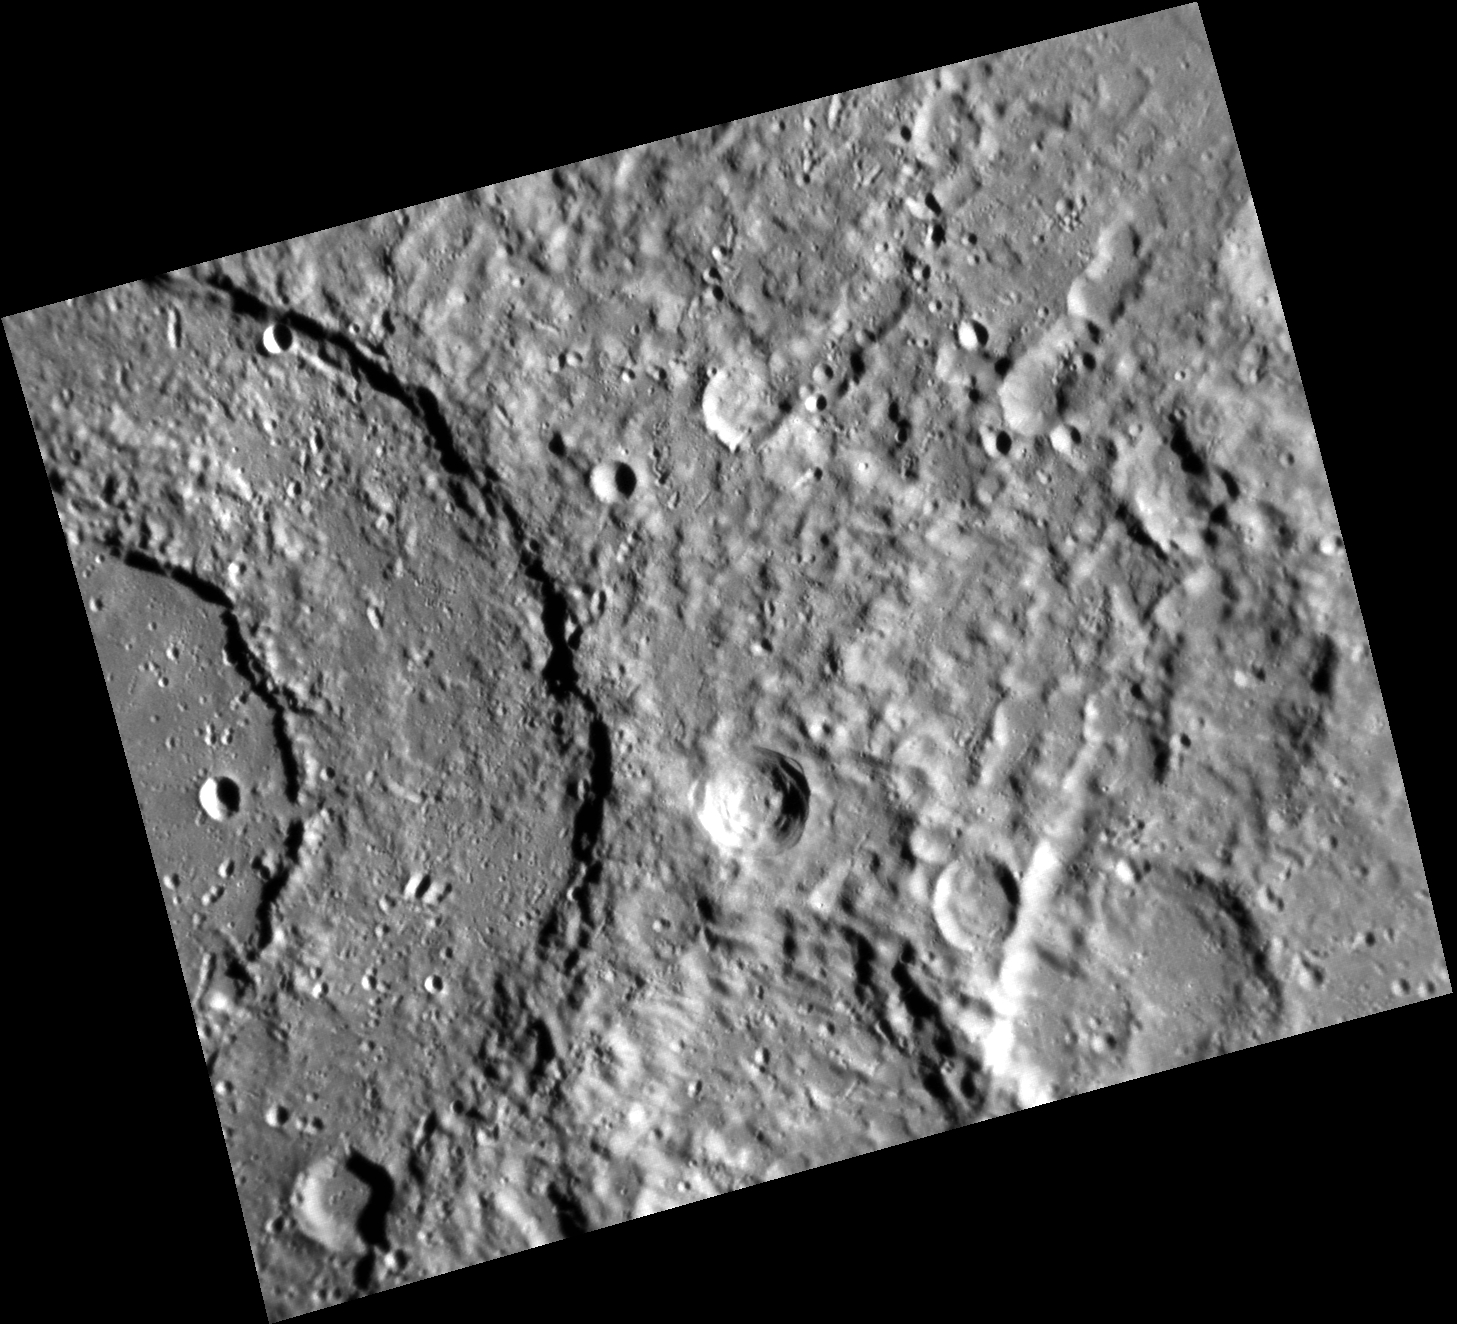

Beautiful Geometry

In this image, taken with the Narrow Angle Camera, note the coherent ring structure of Michelangelo, the two-ring impact basin to the left. The rest of this image is dominated by the continuous ejecta blanket emanating from the basin itself. This basin is named for the Italian Renaissance painter, sculptor, and architect Michelangelo Buonarroti. Michelangelo is perhaps most widely known for his work on the ceiling of the Sistine Chapel in the Vatican.

This image was acquired as part of MDIS’s high-resolution albedo base map. The best images for discerning variations in albedo, or brightness, on the surface are acquired when the Sun is overhead, so these images typically are taken with low incidence angles. The albedo base map is a major mapping campaign in MESSENGER’s extended mission and will cover Mercury’s surface at an average resolution of 200 meters/pixel.

Date acquired: March 29, 2012
Image Mission Elapsed Time (MET): 241539670
Image ID: 1580587
Instrument: Narrow Angle Camera (NAC) of the Mercury Dual Imaging System (MDIS)
Center Latitude: -44.24°
Center Longitude: 255.0° E
Resolution: 203 meters/pixel
Scale: The distance between the two rings is 63 km (39 miles).
Incidence Angle: 74.3°
Emission Angle: 33.5°
Phase Angle: 40.8°

The MESSENGER spacecraft is the first ever to orbit the planet Mercury, and the spacecraft’s seven scientific instruments and radio science investigation are unraveling the history and evolution of the Solar System’s innermost planet. Visit the Why Mercury? section of this website to learn more about the key science questions that the MESSENGER mission is addressing. During the one-year primary mission, MDIS acquired 88,746 images and extensive other data sets. MESSENGER is now in a year-long extended mission, during which plans call for the acquisition of more than 80,000 additional images to support MESSENGER’s science goals.

These images are from MESSENGER, a NASA Discovery mission to conduct the first orbital study of the innermost planet, Mercury. For information regarding the use of images, see the MESSENGER image use policy.

Credit: NASA/Johns Hopkins University Applied Physics Laboratory/Carnegie Institution of Washington